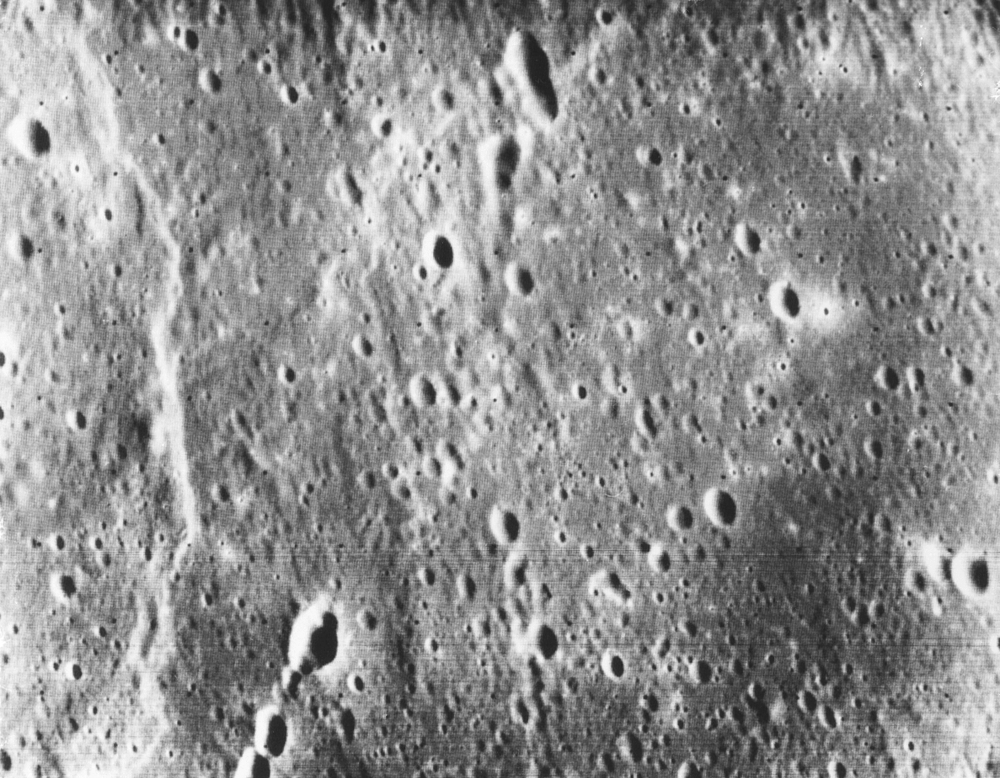

Mercury at First Encounter Closest Approach

Taken only minutes after Mariner 10 made its closest approach to the planet Mercury on March 29, this is one of the highest resolution pictures obtained during the mission. Craters as small as 150 meters (500 feet) across can be seen. The picture, taken from a distance of about 5900 kilometers (3700 miles), measures 50 by 40 kilometers 931 by 25 miles). The relativity level surface contrasts with the abundant relief seen in some close-up views on the opposite side of the planet. The long, narrow area of hills and scarps to the left resembles ridges in the mare of Earth’s moon. Abundant craters in various stages of degradation dot the surface.

The Mariner 10 mission, managed by the Jet Propulsion Laboratory for NASA’s Office of Space Science, explored Venus in February 1974 on the way to three encounters with Mercury-in March and September 1974 and in March 1975. The spacecraft took more than 7,000 photos of Mercury, Venus, the Earth and the Moon.

NOTE: This image was scanned from physical media.

Credit: NASA/JPL